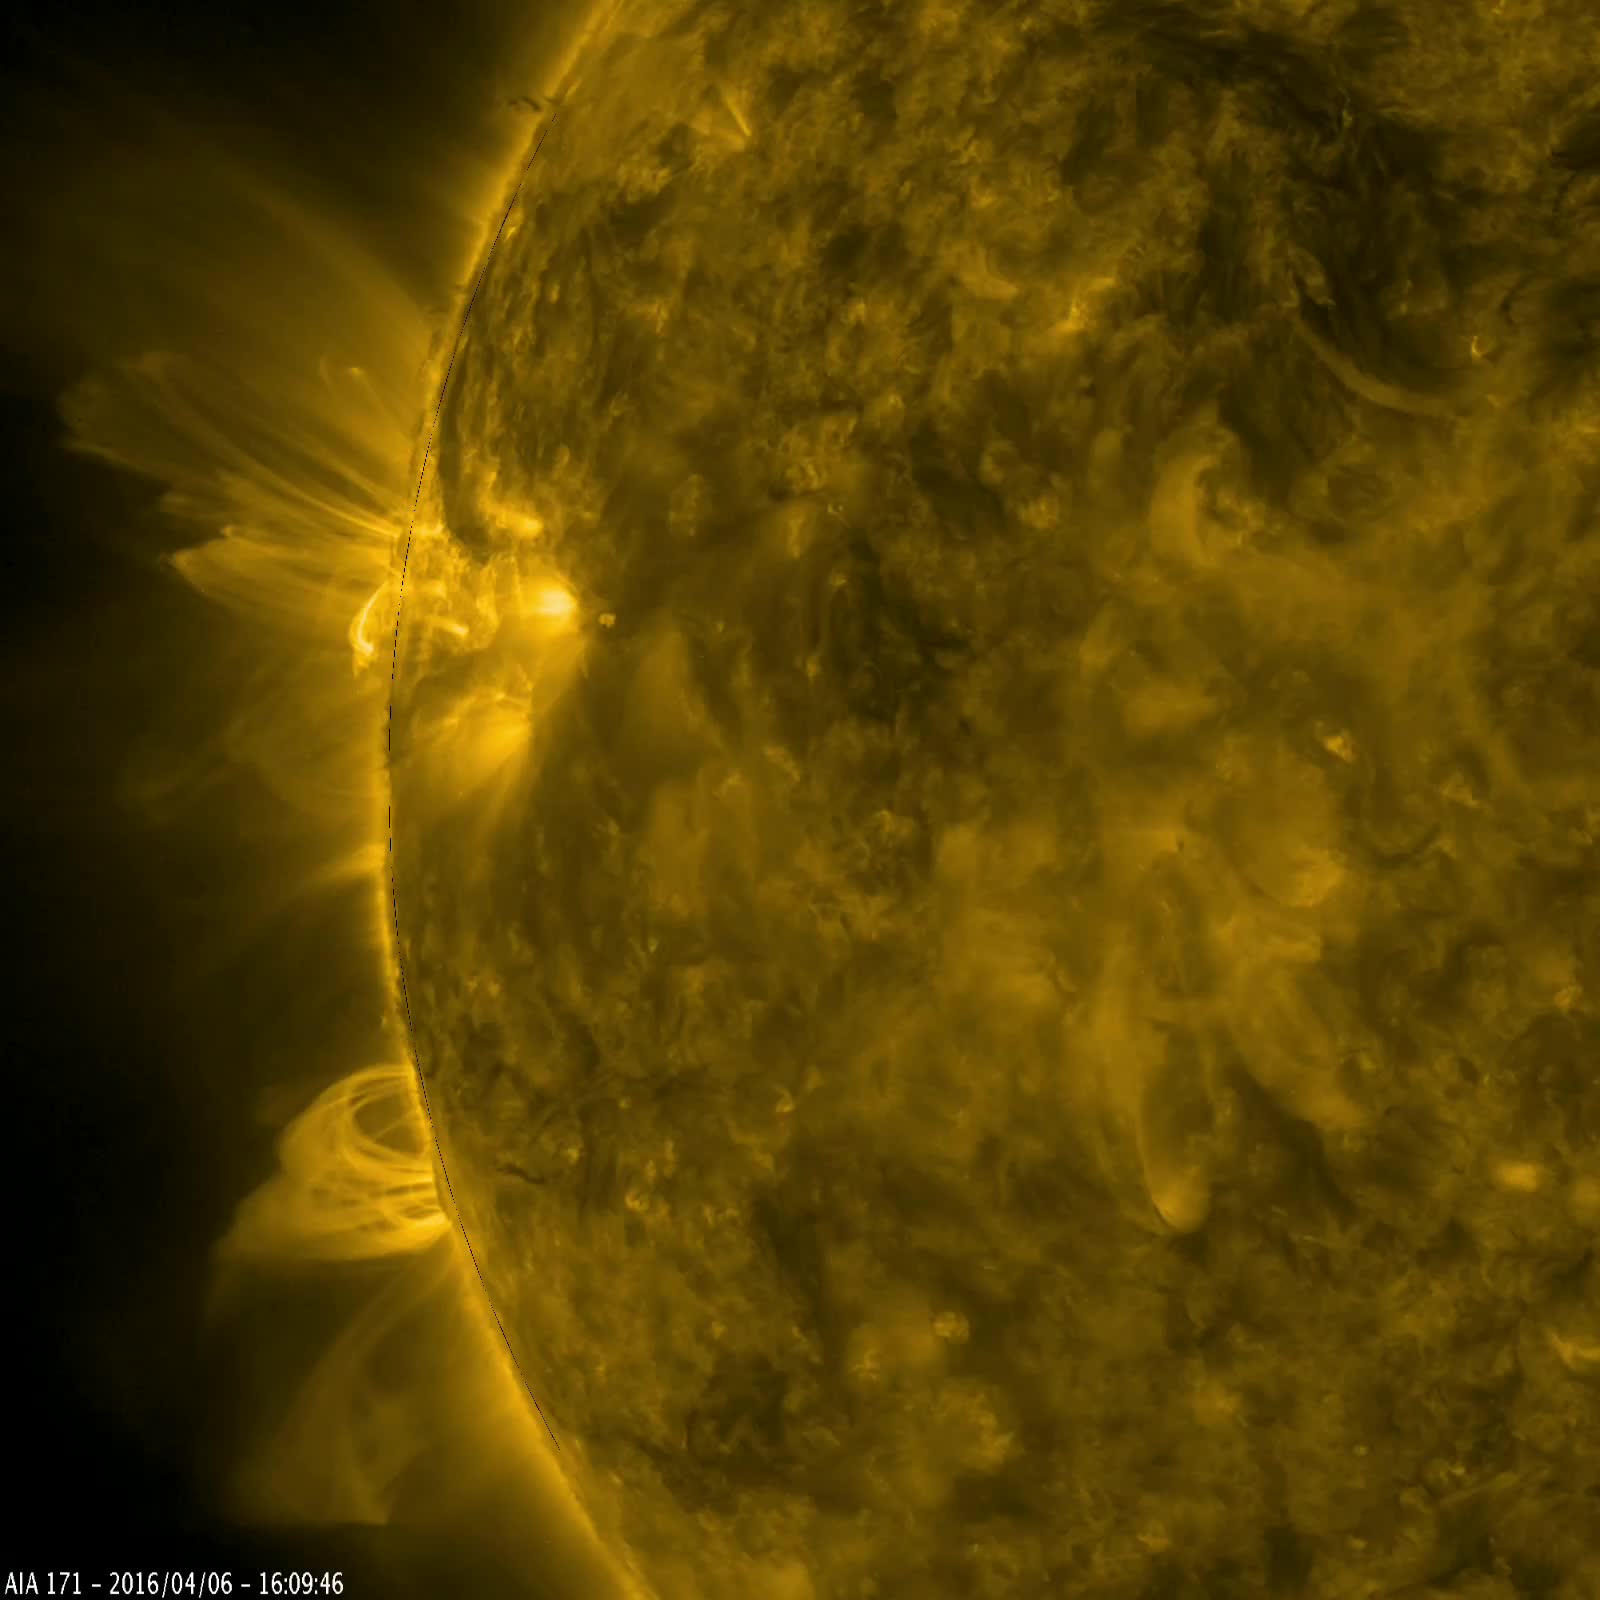

Towering Magnetic Arches Seen by NASA’s SDO

Arches of magnetic field lines towered over the sun’s edge as a pair of active regions began to rotate into view in this video captured by NASA’s Solar Dynamics Observatory on April 5-6, 2016. Active regions are areas of very concentrated magnetic field. Charged particles spiraling along these magnetic fields emit extreme ultraviolet light, which is typically not visible to our eyes, but colorized here in gold. The light given off from the particles helps trace out the magnetic field lines, which are otherwise invisible. Scientists use images such as this to observe how magnetic fields move around the sun and learn more about what causes active regions.

Credit: NASA/Goddard/SDO